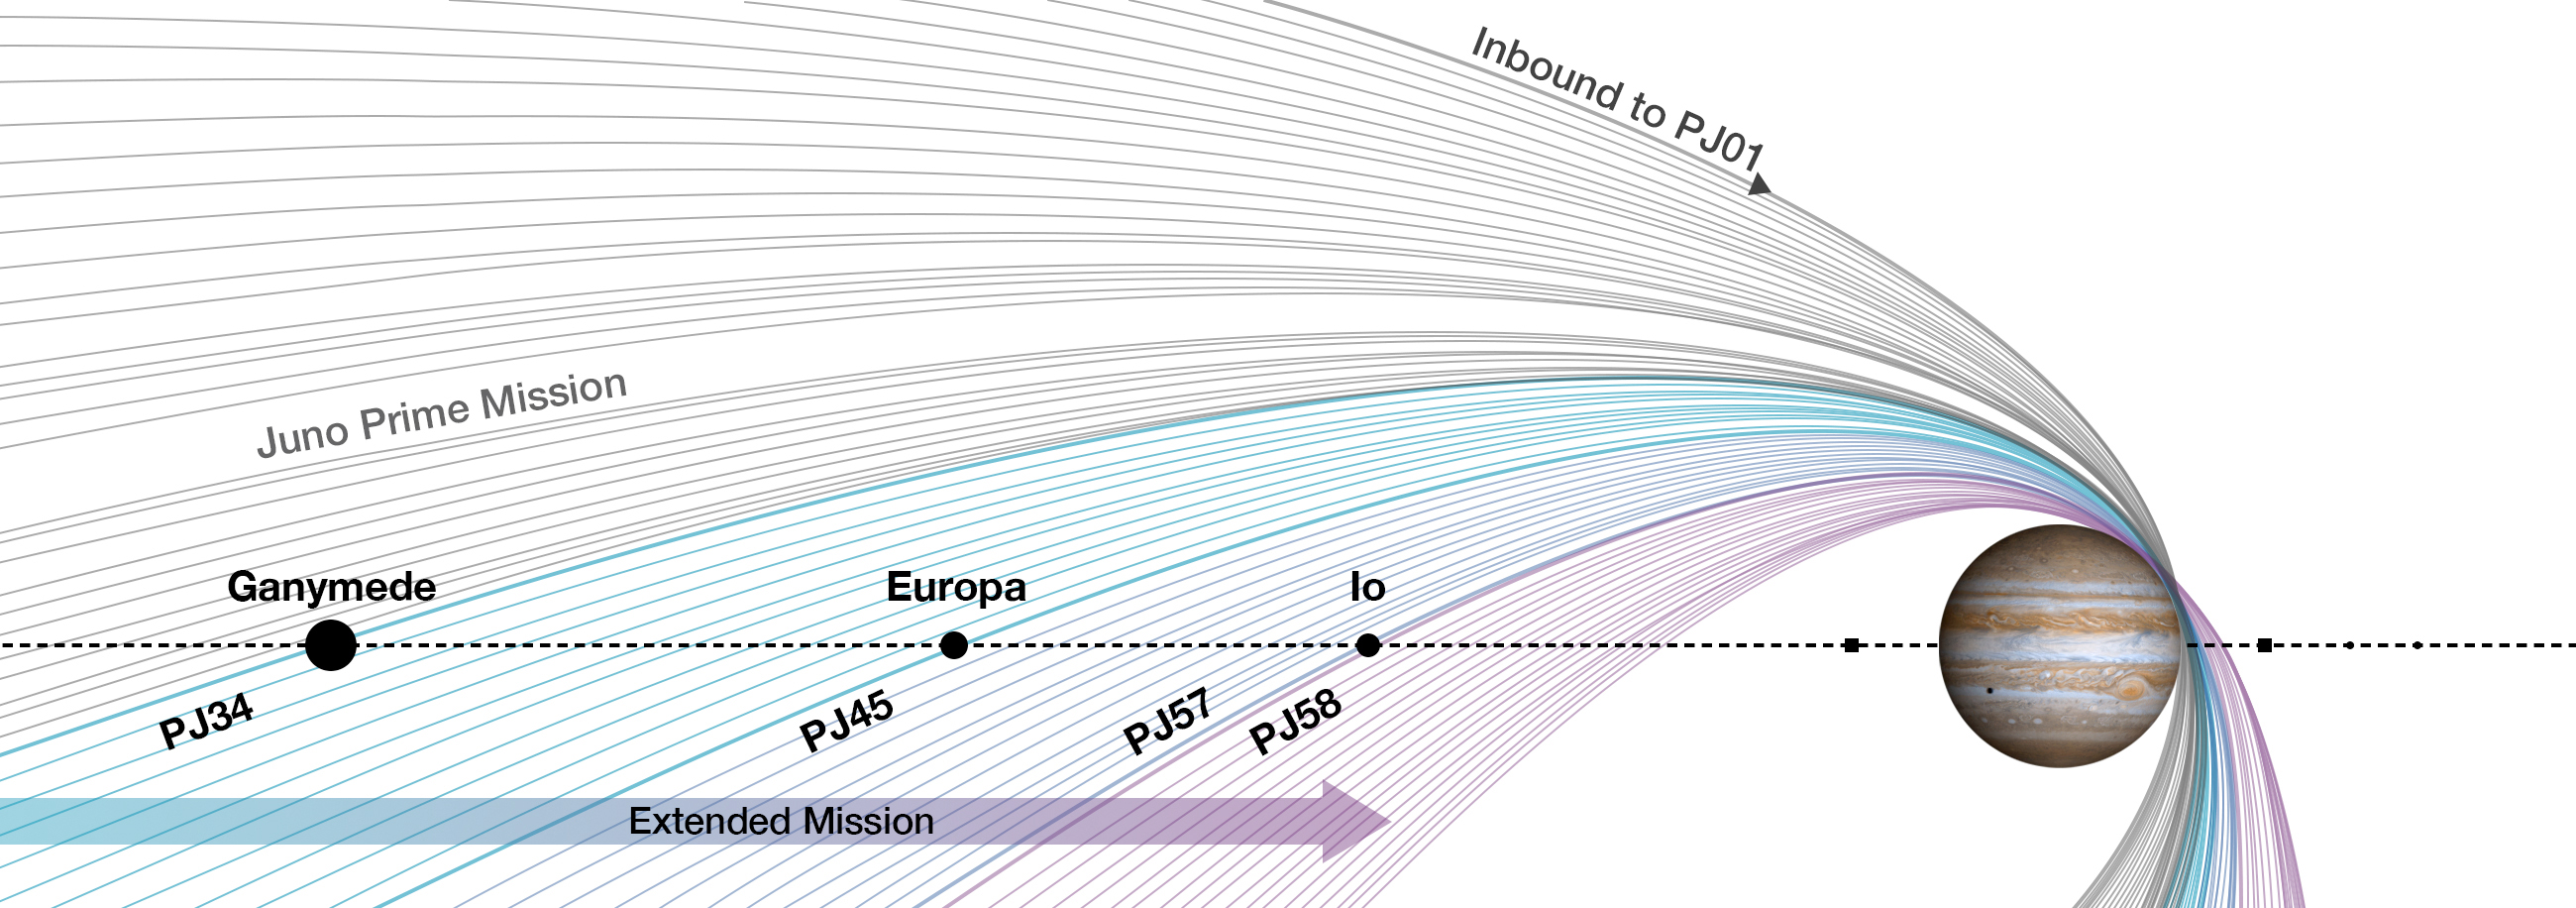

Juno’s Mission Goes On

NASA has extended the mission of its Juno spacecraft exploring Jupiter. The agency’s most distant planetary orbiter will now extend its investigation of the solar system’s largest planet through September 2025, or until the spacecraft’s end of life. This extension tasks Juno with becoming an explorer of the full Jovian system — Jupiter and its rings and moons — with multiple rendezvous planned for three of Jupiter’s most intriguing Galilean moons: Ganymede, Europa, and Io.

The prime mission operations will be completed in July 2021. Involving 42 additional orbits, the extended mission expands on discoveries Juno has already made about Jupiter’s interior structure, internal magnetic field, atmosphere (including polar cyclones, deep atmosphere, and aurora) and magnetosphere. It includes close passes of Jupiter’s north polar cyclones; the first extensive exploration of the faint rings encircling the planet; and flybys of the moons Ganymede, Europa, and Io.

JunoCam’s raw images are available at
https://missionjuno.swri.edu/junocam for the public to peruse and process into image products.

More information about Juno is online at https://www.nasa.gov/juno and https://missionjuno.swri.edu.

NASA’s Jet Propulsion Laboratory manages the Juno mission for the principal investigator, Scott Bolton, of Southwest Research Institute in San Antonio. Juno is part of NASA’s New Frontiers Program, which is managed at NASA’s Marshall Space Flight Center in Huntsville, Alabama, for NASA’s Science Mission Directorate. Lockheed Martin Space Systems, Denver, built the spacecraft. Caltech in Pasadena, California, manages JPL for NASA.

Credit: NASA/JPL-Caltech/SwRI